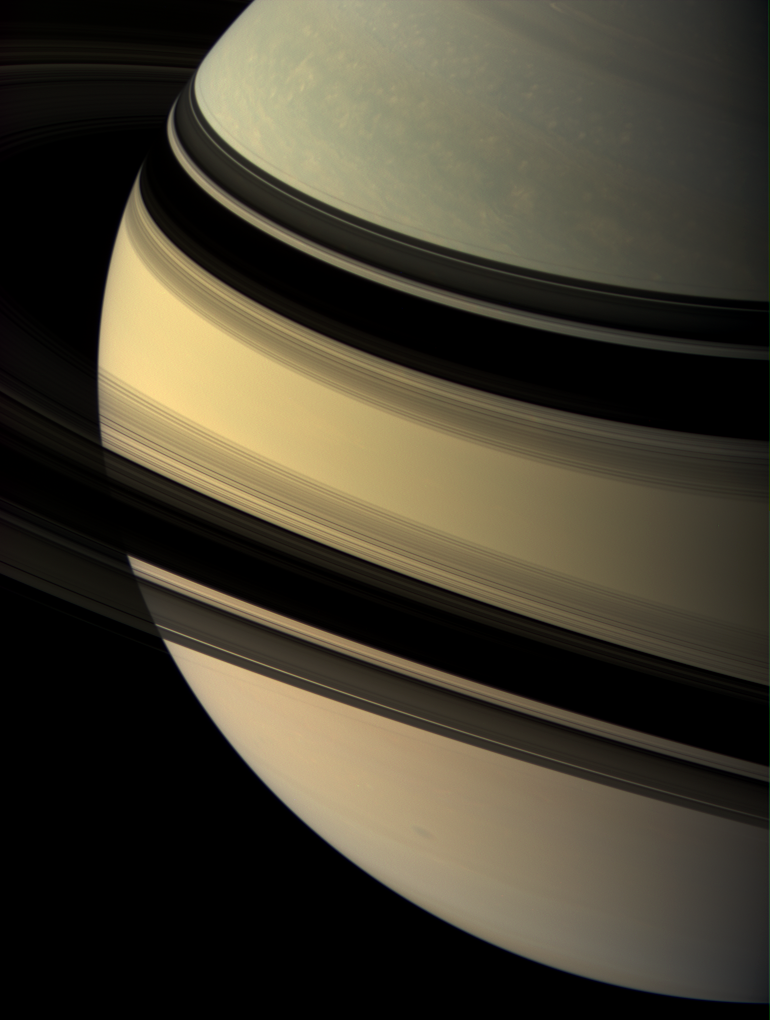

Grace and Beauty

Our robotic explorer Cassini regards the shadow-draped face of Saturn.

This view looks toward the unilluminated side of the rings from about 14 degrees above the ringplane. In this viewing geometry all of the main rings, except for the B ring, appear transparent. The rings cast their mirror image onto the planet beyond.

Images taken using red, green and blue spectral filters were combined to create this natural color view. The images were acquired with the Cassini spacecraft wide-angle camera on June 9, 2007, at a distance of approximately 1.6 million kilometers (972,000 miles) from Saturn. Image scale is 90 kilometers (56 miles) per pixel.

The Cassini-Huygens mission is a cooperative project of NASA, the European Space Agency and the Italian Space Agency. The Jet Propulsion Laboratory, a division of the California Institute of Technology in Pasadena, manages the mission for NASA’s Science Mission Directorate, Washington, D.C. The Cassini orbiter and its two onboard cameras were designed, developed and assembled at JPL. The imaging operations center is based at the Space Science Institute in Boulder, Colo.

Credit: NASA/JPL/Space Science Institute